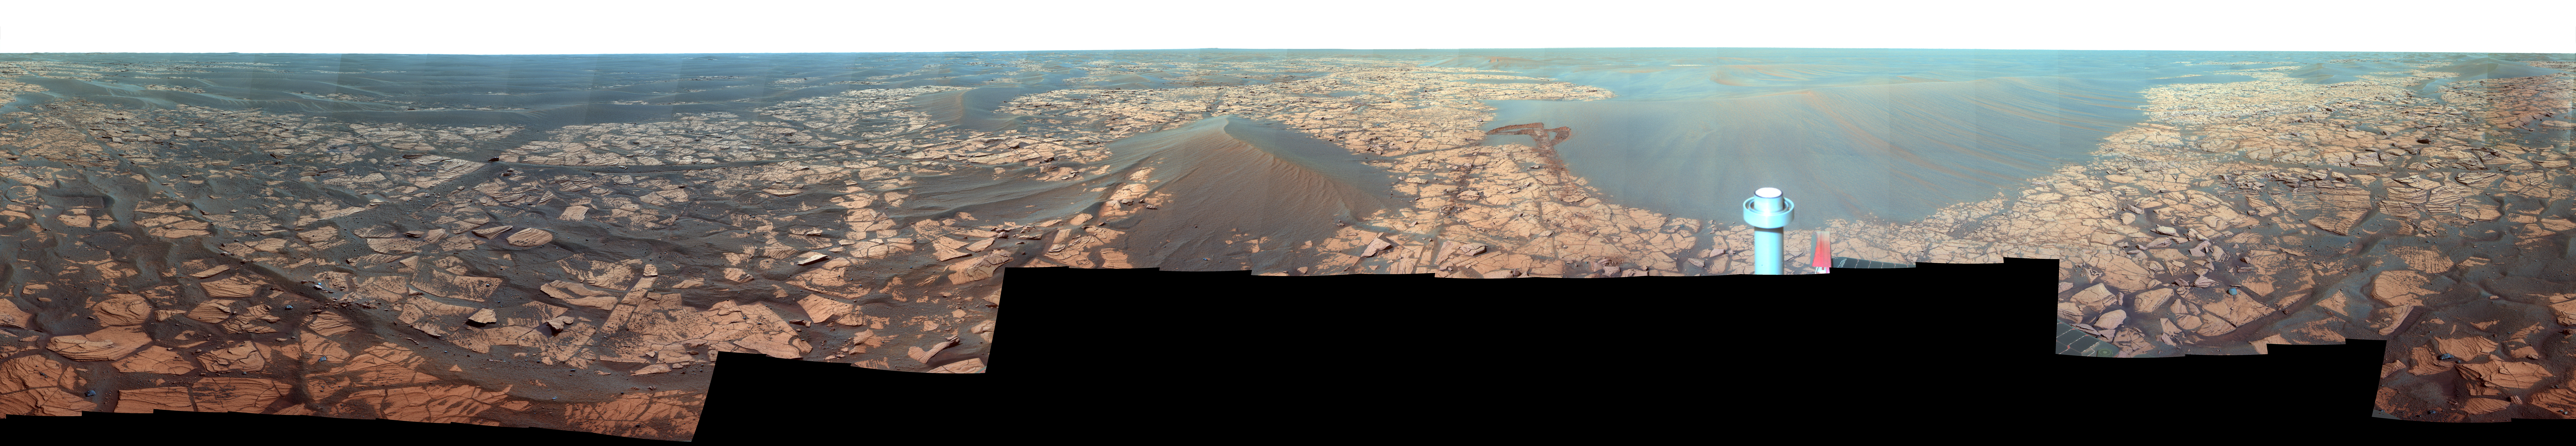

Full-Circle “Santorini” Panorama from Opportunity (False Color)

This 360-degree panorama shows the vista from the location where NASA’s Mars Exploration Rover Opportunity spent five weeks in November and December 2008 while the sun was nearly directly in between Mars and Earth, limiting communications.

Opportunity is approaching the fifth Earth-year anniversary of its landing on Mars, continuing a surface mission that was initially scheduled to last three months. The rover landed on Jan. 24, 2004 (Pacific Standard Time; Jan. 25, 2004 Universal Time). When it reached the location from which its panoramic camera (Pancam) captured this view, it had driven a total of 13,616 meters (8.46 miles) since its landing.

The view combines 276 different exposures taken with Opportunity’s panoramic camera (Pancam)—92 pointings, with three filters at each pointing. The component images were taken during the period from the rover’s 1,716th Martian day, or sol, to the mission’s Sol 1719 (Nov. 21 to 24, 2008).

Opportunity has driven 1.83 kilometers (1.14 miles) since it exited Victoria Crater on Sol 1634 (Aug. 28, 2008). It skirted the west rim of Victoria and, at the point from which this panorama was taken, had reached a position about a kilometer (six-tenths of a mile) southwest of the south rim of the crater.

North is in the center of the panorama. Rover tracks are visible from the drive to the location from which the Pancam captured this view. For scale, the distance between the parallel wheel tracks is about one meter (3 feet).

Opportunity is on a 12-kilometer (7-mile) trek toward Endeavour crater (see PIA11737) a crater more than 20 times the size of Victoria Crater, which Opportunity studied for about two years. On the way toward Endeavour the rover is pausing to examine selected loose rocks on the surface. At the location from which this panorama was taken, the rover used the spectrometers on its robotic arm to examine a cobble informally called “Santorini,” a dark rock about 8 centimeters (3 inches) long, which the inspection indicates is probably a meteorite. The rock is too close to the rover to be visible in this panorama.

The lighter-toned patches of ground in this view are sulfate-rich bedrock. Darker patches are dark, windblown sand. The metal post in the foreground is the top of Opportunity’s low-gain antenna.

Opportunity began driving again on Sol 1748 (Dec. 23, 2008).

This is a false-color, red-green-blue composite panorama generated from images taken through the Pancam’s 750-nanometer, 530-nanometer and 430-nanometer filters. The false color enhances visibility of differences among the types of rock and soil material in the image.

Credit: NASA/JPL/Cornell University